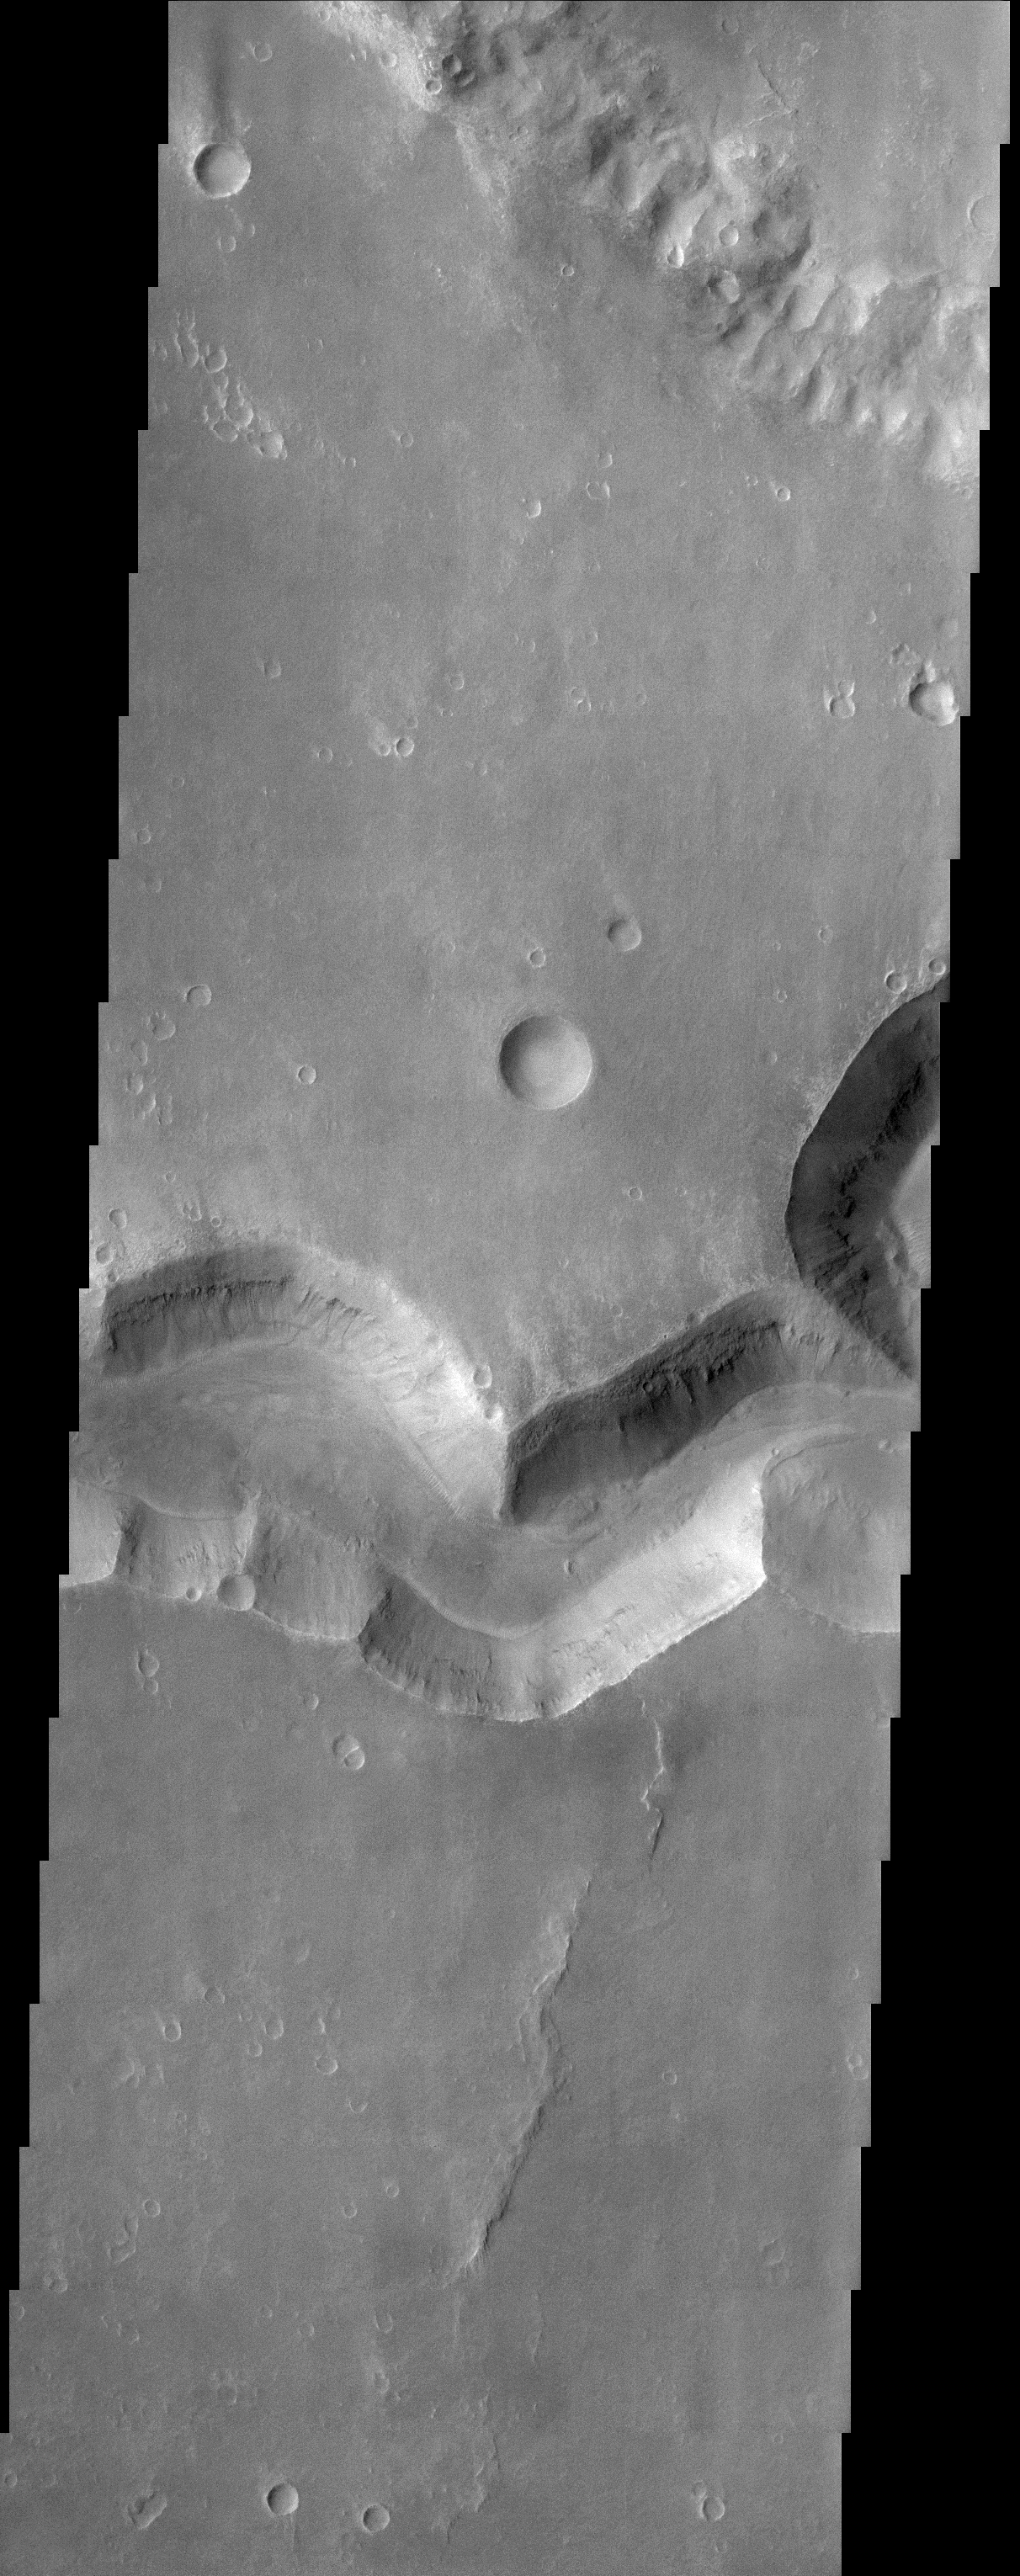

Nirgal Vallis (Released 27 March 2002)

This THEMIS image shows a sinuous valley network channel with sharp bends cutting across the cratered highlands of the southern hemisphere of Mars. The channel is named Nirgal Vallis, which is from the Babylonian word for “Mars.” Nirgal Vallis is a channel with a total length of approximately 500 km. It is approximately 6 km wide in this region. Gullies and alluvial deposits discovered by Mars Global Surveyor are clearly visible on the polar-facing (south) wall and floor of Nirgal Vallis. These gullies appear to emanate from a specific layer in the walls. There is a pronounced sparsity of gullies on the equator-ward facing slopes. The gullies have been proposed to have formed by the subsurface release of water. Patches of dunes are also seen on the channel floor, notably along the edges of the channel floor near the canyon walls. There is still debate within the scientific community as to how valley networks themselves form: surface runoff (rainfall/snowmelt) or headward erosion via groundwater sapping. This image is approximately 22 km wide and 60 km in length; north is toward the top.

Credit: NASA/JPL/Arizona State University